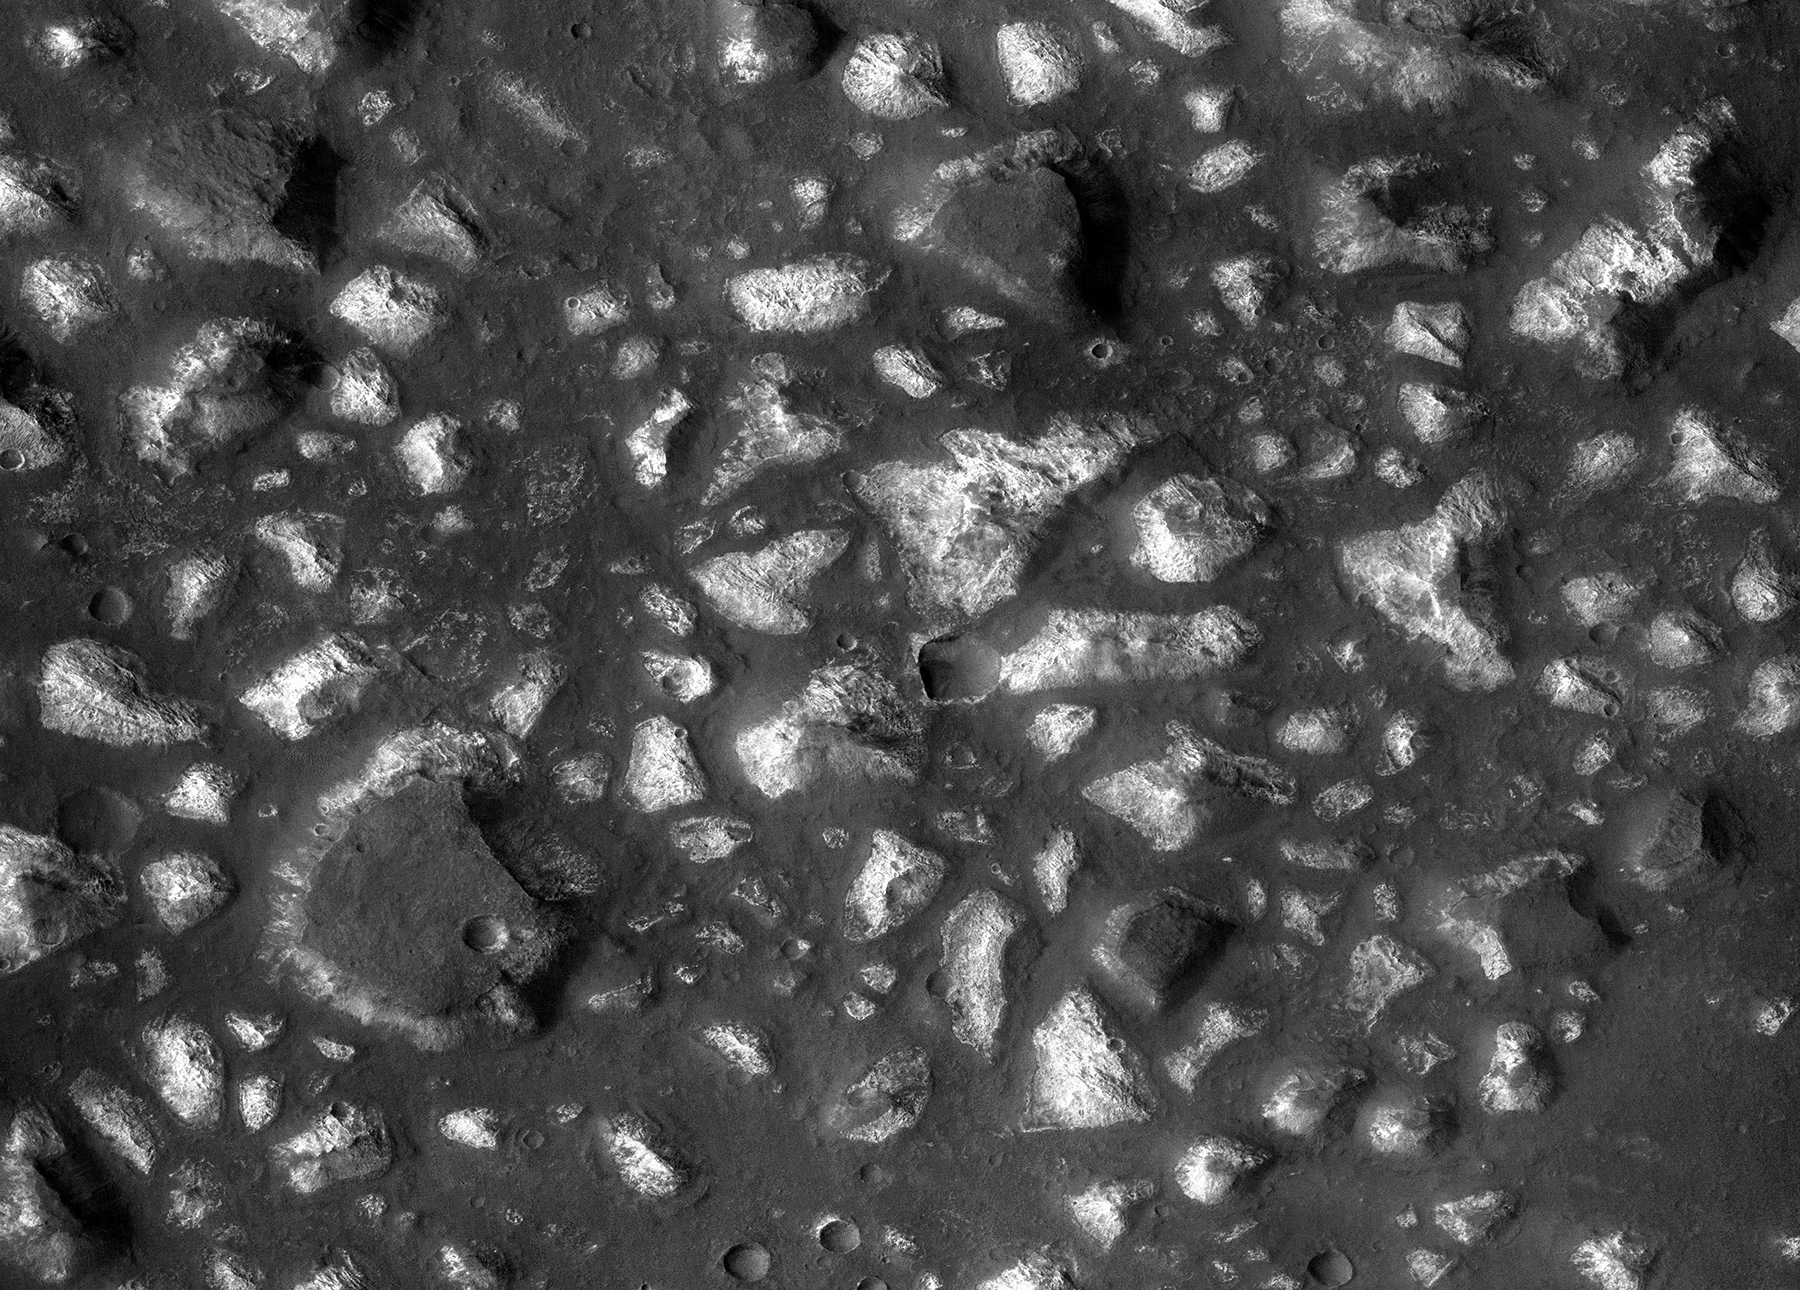

Possible Floor of an Ancient Martian Sea

This view of a portion of the Eridania region of southern Mars shows fractured, dismembered blocks of deep-basin deposits that have been surrounded and partially buried by younger volcanic deposits. The image was taken by the Context Camera on NASA’s Mars Reconnaissance Orbiter.

The area covered by this view spans about 12 miles (20 kilometers) across. The shape and texture of the thick bedrock layers in the Eridania basin, together with the mix of minerals identified from orbit, led researchers to identify this as the site of possible seafloor hydrothermal deposits. A schematic cross section (PIA22059) of this terrain shows an interpretation of its origin. The mineral identifications were made from observations by the Mars Reconnaissance Orbiter’s Compact Reconnaissance Imaging Spectrometer for Mars.

This is a portion of Context Camera image B08_012563_1445. The camera was built by, and is operated by, Malin Space Science Systems, San Diego. NASA’s Jet Propulsion Laboratory, a division of Caltech in Pasadena, California, manages the Mars Reconnaissance Orbiter Project for NASA’s Science Mission Directorate, Washington.

Credit: NASA/JPL-Caltech/MSSS